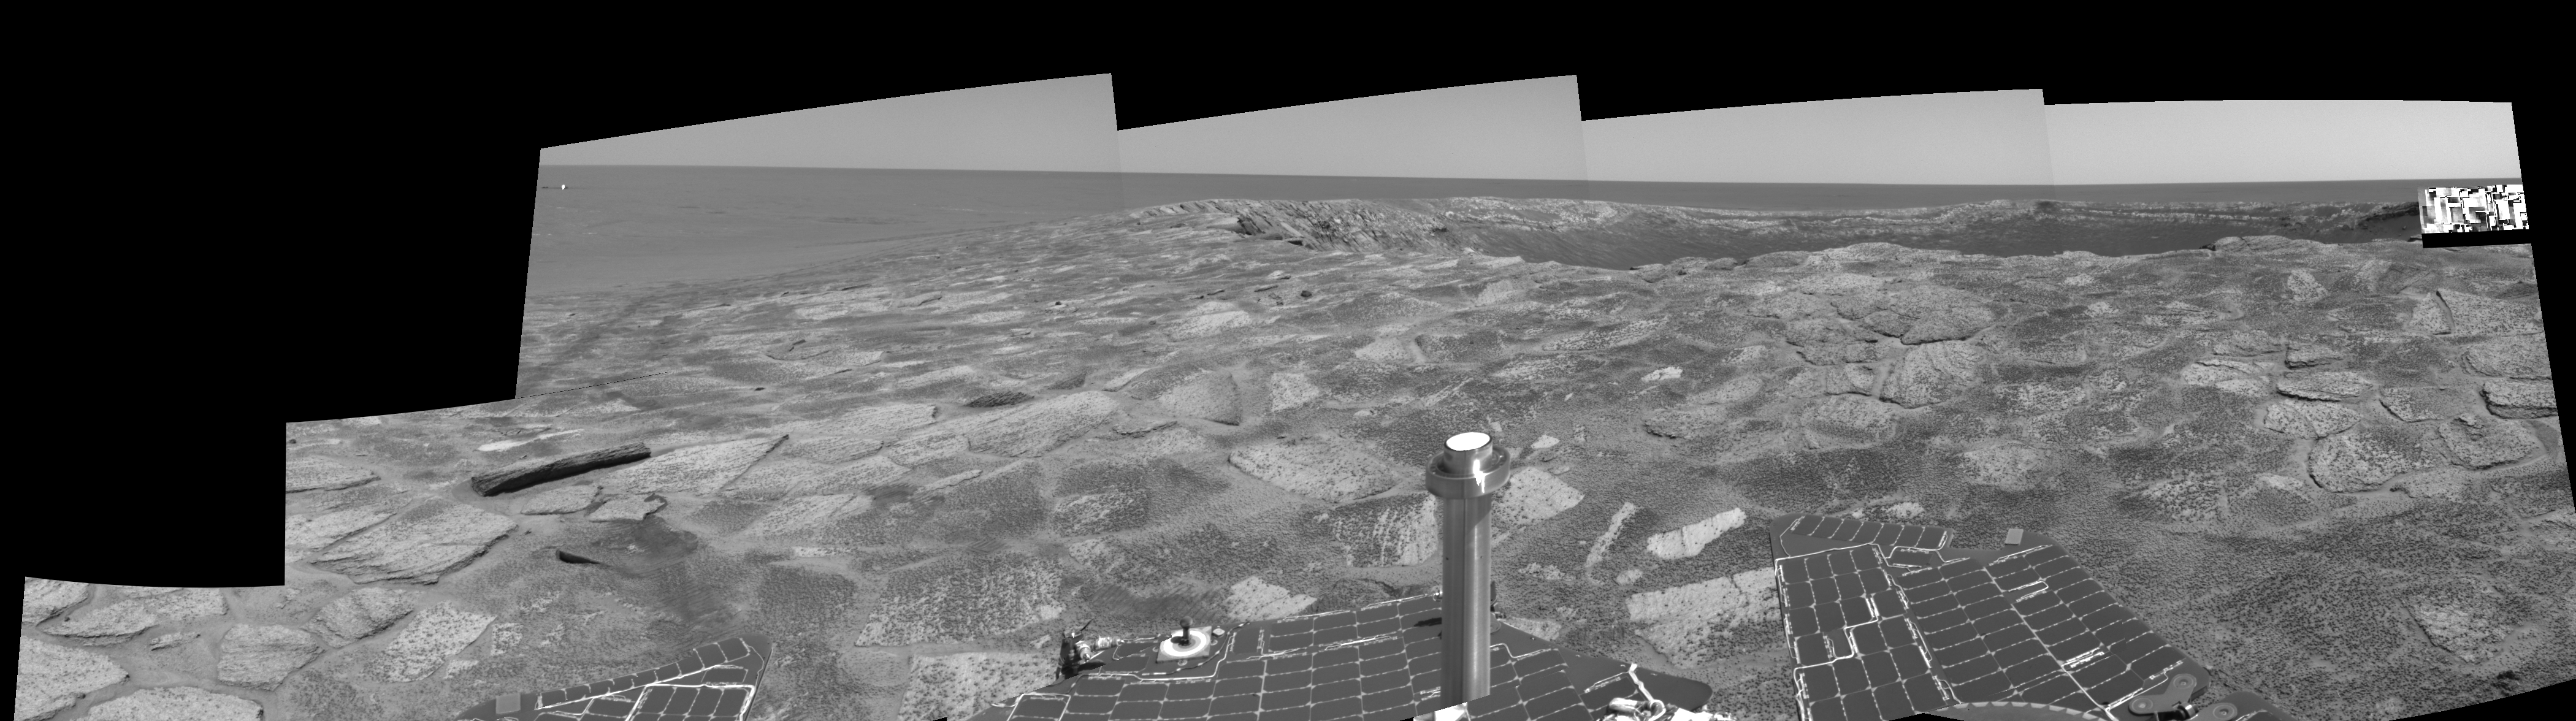

Near ‘Endurance’ on Sol 115 (right eye)

This is the right-eye view of a stereo pair created from several frames from the navigation camera on NASA’s Mars Exploration Rover Opportunity. It is presented in a cylindrical-perspective projection. The rover acquired these frames during its 115th martian day, or “sol,” in the Meridiani Planum region of Mars, on May 21, 2004. The rover was near the edge of “Endurance Crater,” which dominates the right half of this view. The crater is about 130 meters (about 430 feet) in diameter.

See PIA05985 for 3-D view and PIA05986 for left eye view of this right eye cylindrical-perspective projection.

Credit: NASA/JPL